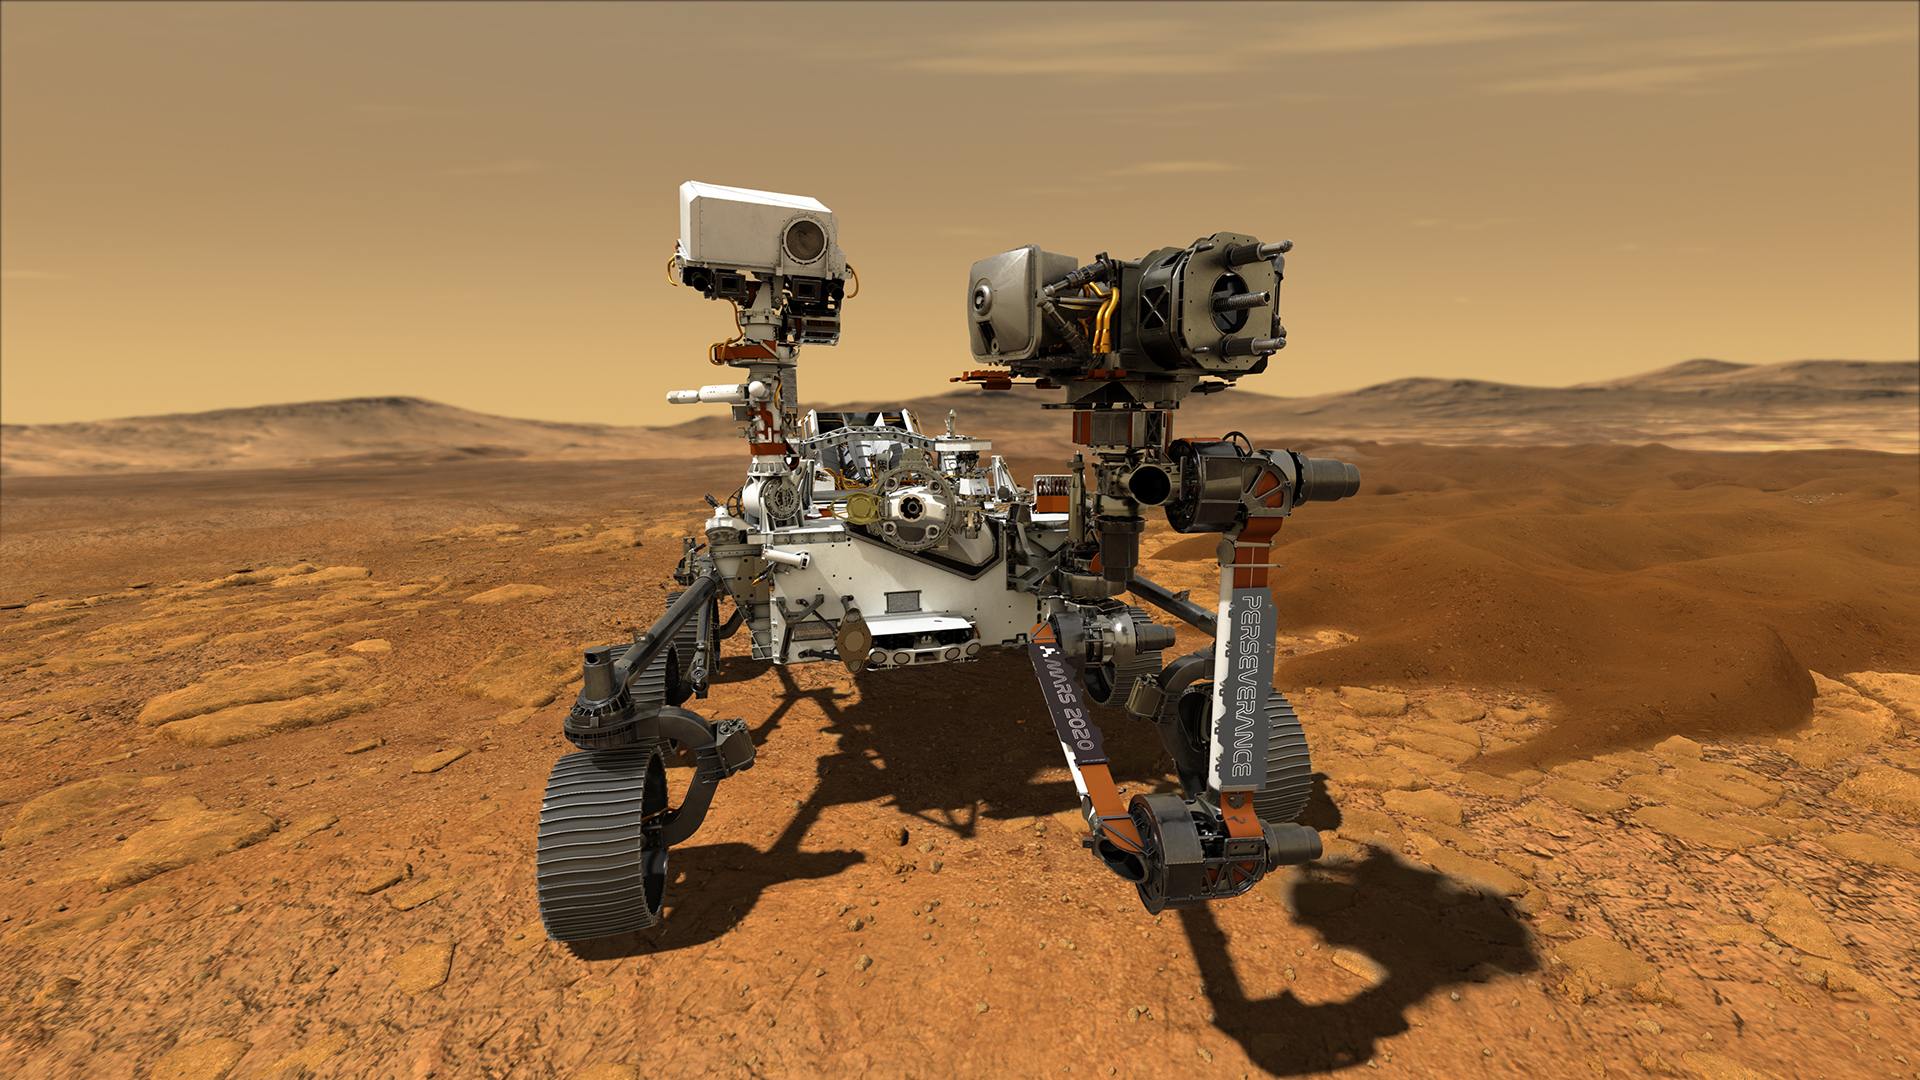

Perseverance on Mars

This illustration depicts NASA’s Perseverance rover operating on the surface of Mars. Perseverance will land at the Red Planet’s Jezero Crater a little after 3:40 p.m. EST (12:40 p.m. PST) on Feb. 18, 2021.

Credit: NASA/JPL-Caltech